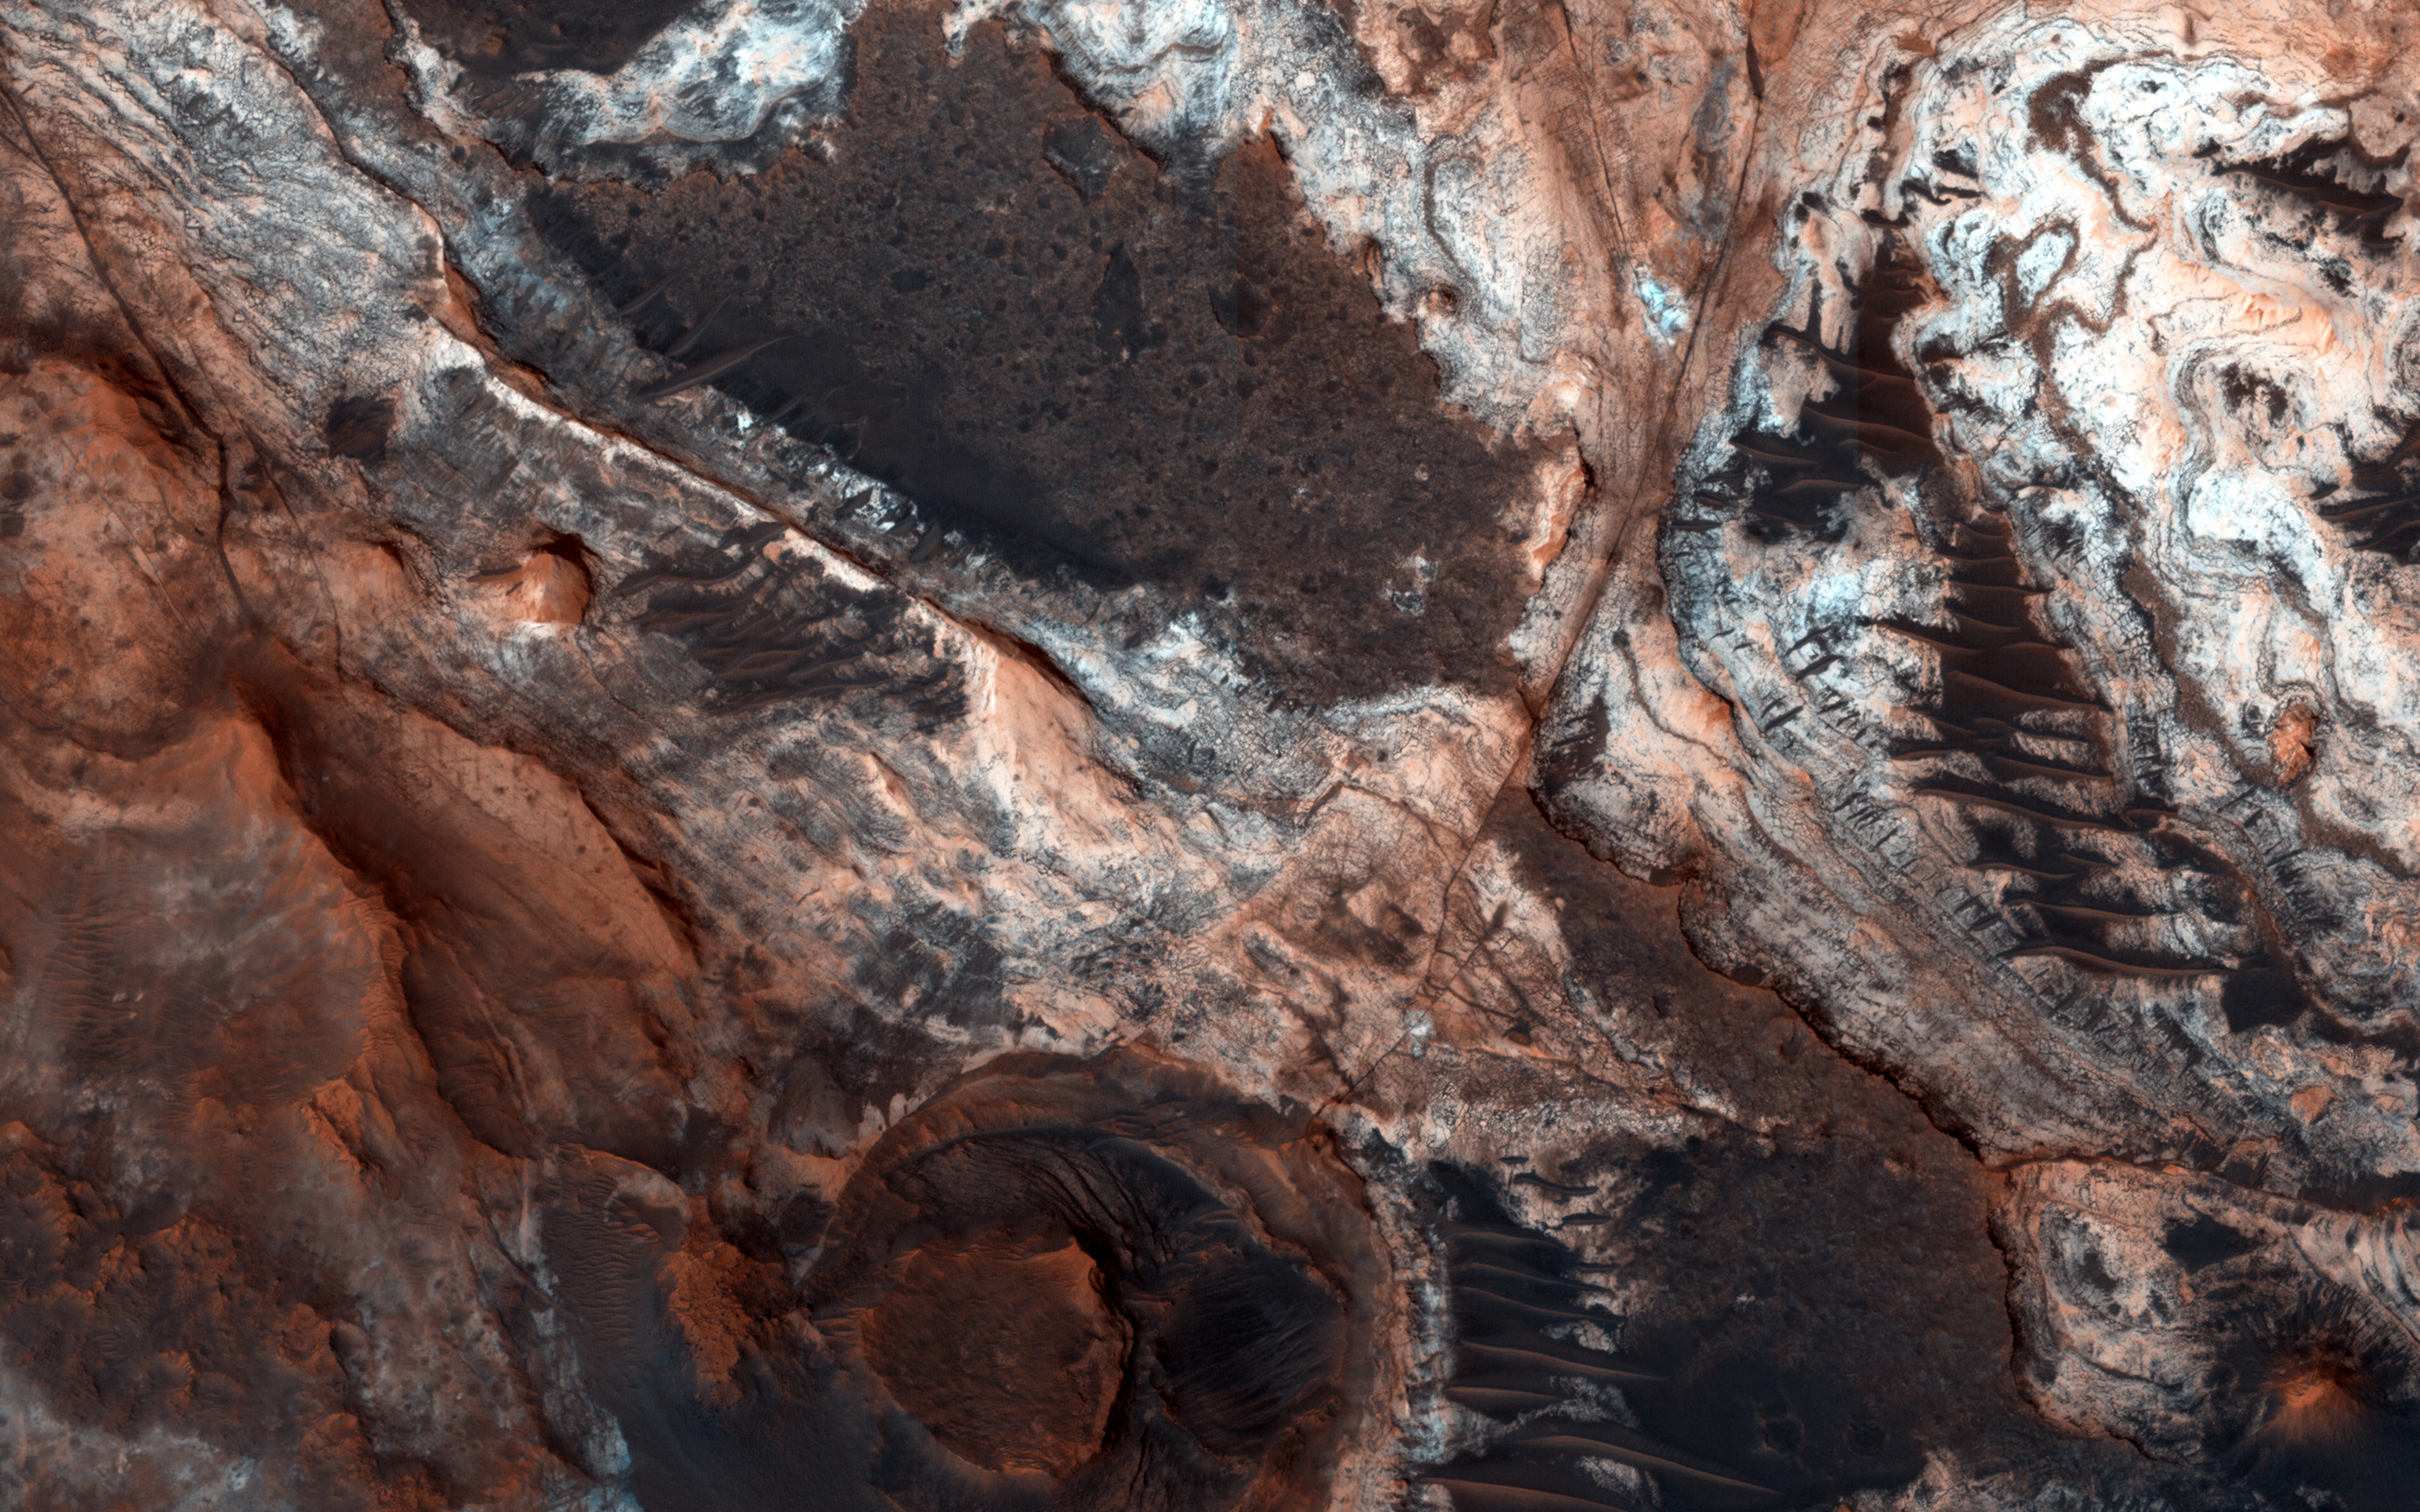

Mawrth Vallis Geodiversity

This image shows a small portion of Mawrth Vallis, one of the many outflow channels feeding north into the Chryse Basin. This ancient valley once hosted flowing water. The erosive power of the flowing water rapidly cut down into the underlying layers of rock to expose a host of diverse geologic landforms visible today.

A focus of geologic study (at this site on Mars as well as many locations on Earth) is deciphering the juxtaposition of various rock structures and landforms. The superposition of one landform or strata above another, fractures and faults that disrupt one layer but not another, and the depths of certain mineralogical signatures all tell a story of the geological and climatological history of the region.

Intensely fractured bedrock is visible at all scales (meters to kilometers), revealing that subsurface rock has undergone a complex history of stresses and deformation, such as stretching, compression, and twisting. Wider dark ridges are also visible, crossing long distances through the fractured bedrock and between the various exposed layers. These ridges may be what geologists call “dikes,” near vertical fissures in the subsurface rock that became injected with magma, and which later cooled into the is now an exposed vein of dark volcanic rock.

These dikes may be related to areas of dark and rough (likely volcanic) cap rock that now covers and protects the light toned strata below. Erosion through and around this cap rock has exposed a myriad of light toned layers. These layers reveal a past ancient environment where geologic material (perhaps volcanic ash, fine sand, and dust) settled slowly from the air or at the bottom of a standing body of water. In addition, spectroscopic signatures of phyllosilicate minerals (clays) indicates a history of geochemical alteration of primary minerals which in some way involved liquid water.

These geologic structures and the processes that formed them mostly predate the already ancient flood waters that carved Mawrth Vallis. However, processes continue to change and evolve the landscape into the present day. Overlying the surface are scattered dark dunes and small sand sheets. These landforms tells us that wind continues to move and shift the dark volcanic sands across the surface. In addition, lighter-toned loose soil and coatings of the ever present reddish dust (very fine grained weathered rock particles that is continuously blown around the planet) blankets much of the surface. The presence of this soil tell us that, while slow, rock continues to weather both physically and chemically, and break down into the finer soil particles.

HiRISE is one of six instruments on NASA’s Mars Reconnaissance Orbiter. The University of Arizona, Tucson, operates the orbiter’s HiRISE camera, which was built by Ball Aerospace & Technologies Corp., Boulder, Colo. NASA’s Jet Propulsion Laboratory, a division of the California Institute of Technology in Pasadena, manages the Mars Reconnaissance Orbiter Project for the NASA Science Mission Directorate, Washington.

Credit: NASA/JPL-Caltech/Univ. of Arizona